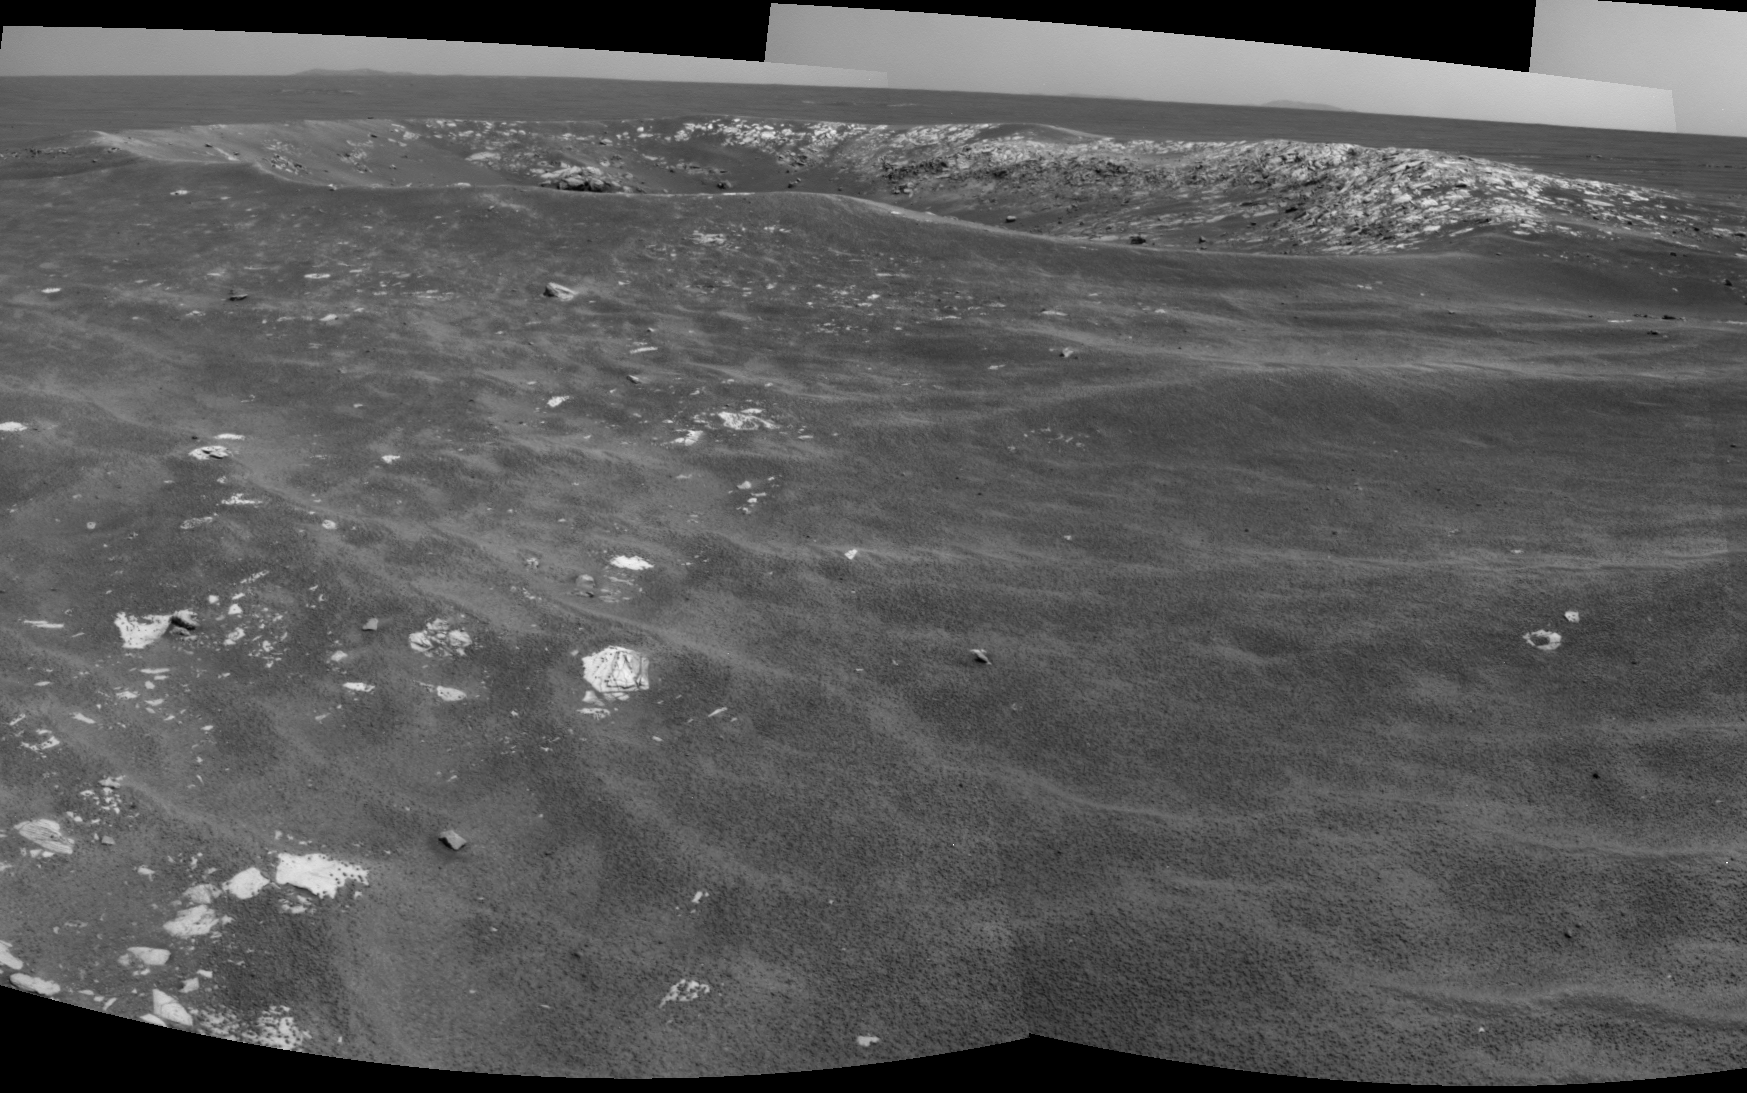

Martian ‘Freedom 7’ Crater 50 Years After Freedom 7 Flight

NASA’s Mars Exploration Rover Opportunity recorded this view of a crater informally named “Freedom 7” shortly before the 50th anniversary of the first American in space: astronaut Alan Shepard’s flight in the Freedom 7 spacecraft.

The image combines two frames that Opportunity took with its navigation camera during the 2,585th Martian day, or sol, of the rover’s work on Mars (May 2, 2011). Shepard’s suborbital flight lasted 15 minutes on May 5, 1961.

The crater is about 25 meters (82 feet) in diameter. It is the largest of a cluster of about eight craters all formed just after an impactor broke apart in the Martian atmosphere.

By taking advantage of seeing many craters of diverse ages during drives between major destinations, the Opportunity mission is documenting how impact craters change with time. The cluster that includes Freedom 7 crater formed after sand ripples in the area last migrated, which is estimated to be about 200,000 years ago.

NASA’s Jet Propulsion Laboratory, a division of the California Institute of Technology in Pasadena, manages the Mars Exploration Rover Project for the NASA Science Mission Directorate, Washington.

Credit: NASA/JPL-Caltech